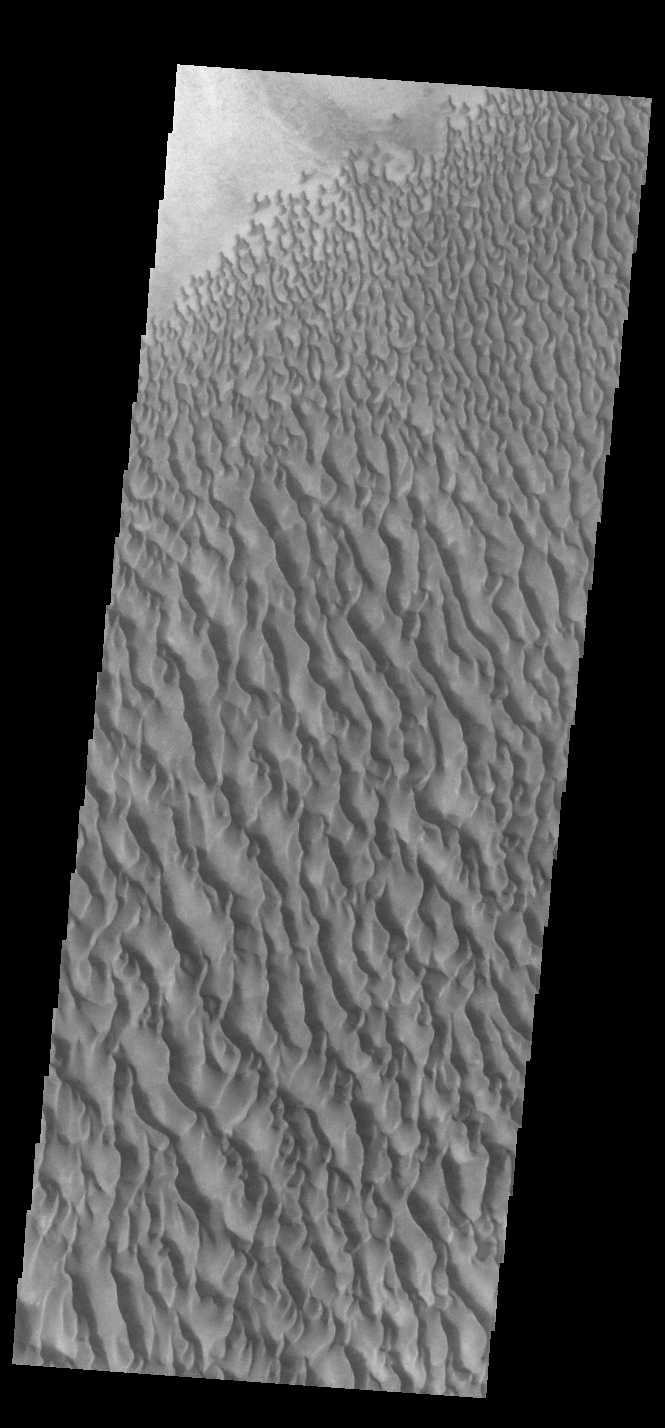

Proctor Crater Dunes

This VIS image shows sand dunes within Proctor Crater. These dunes are composed of basaltic sand that has collected in the bottom of the crater. The topographic depression of the crater forms a sand trap that prevents the sand from escaping. Dune fields are common in the bottoms of craters on Mars and appear as dark splotches that often lean up against the downwind walls of the craters. Dunes are useful for studying both the geology and meteorology of Mars. The sand forms by erosion of larger rocks, but it is unclear when and where this erosion took place on Mars or how such large volumes of sand could be formed. The dunes also indicate the local wind directions by their morphology. In this case, there are few clear slipfaces that would indicate the downwind direction. The crests of the dunes also typically run north-south in the image. This dune form indicates that there are probably two prevailing wind directions that run east and west (left to right and right to left). Proctor Crater is located in Noachis Terra and is 168 km (104 miles) in diameter.

Credit: NASA/JPL-Caltech/ASU